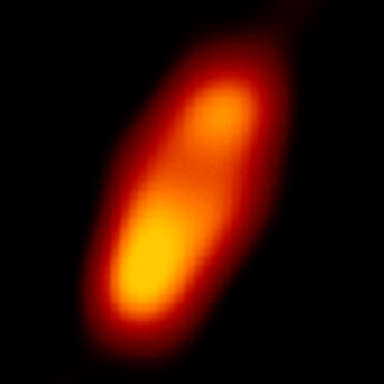

Fomalhaut

The NASA Spitzer Space Telescope has obtained the first infrared images of the dust disc surrounding Fomalhaut, the 18th brightest star in the sky. Planets are believed to form from such a flattened disc-like cloud of gas and dust orbiting a star very early in its life. The Spitzer telescope was designed in part to study these circumstellar discs, where the dust particles are so cold that they radiate primarily at infrared wavelengths. Located in the constellation Piscis Austrinus, the parent star and its putative planetary system are found at a distance of 25 light-years.

Twenty years ago, the Infrared Astronomical Satellite, the first orbiting infrared telescope, detected much more infrared radiation coming from Fomalhaut than was expected for a normal star of this type. The dust is presumed to be debris left over from the formation of a planetary system. However, the satellite did not have adequate spatial resolution to image the dust directly. Subsequent measurements with sub-millimeter radio telescopes suggested that Fomalhaut is surrounded by a huge dust ring 370 astronomical units (an astronomical unit is the average distance between the Sun and Earth), or 34 billion miles (56 billion kilometers) in diameter. This corresponds to a size of nearly five times larger than our own solar system. Moreover, the sub-millimeter observations (far right image) revealed that the ring was inclined 20 degrees from an edge-on view.

The new images obtained with the multiband imaging photometer onboard Spitzer confirm this general picture, while revealing important new details of Fomalhaut's circumstellar dust. This 70-micron image clearly shows an asymmetry in the dust distribution, with the southern lobe one-third brighter than the northern. Such an unbalanced structure could be produced by a collision between moderate-sized asteroids in the recent past (releasing a localized cloud of dust) or by the steering effects of ring particles by the gravitational influence of an unseen planet.

Credit: NASA/JPL-Caltech/K. Stapelfeldt (JPL)